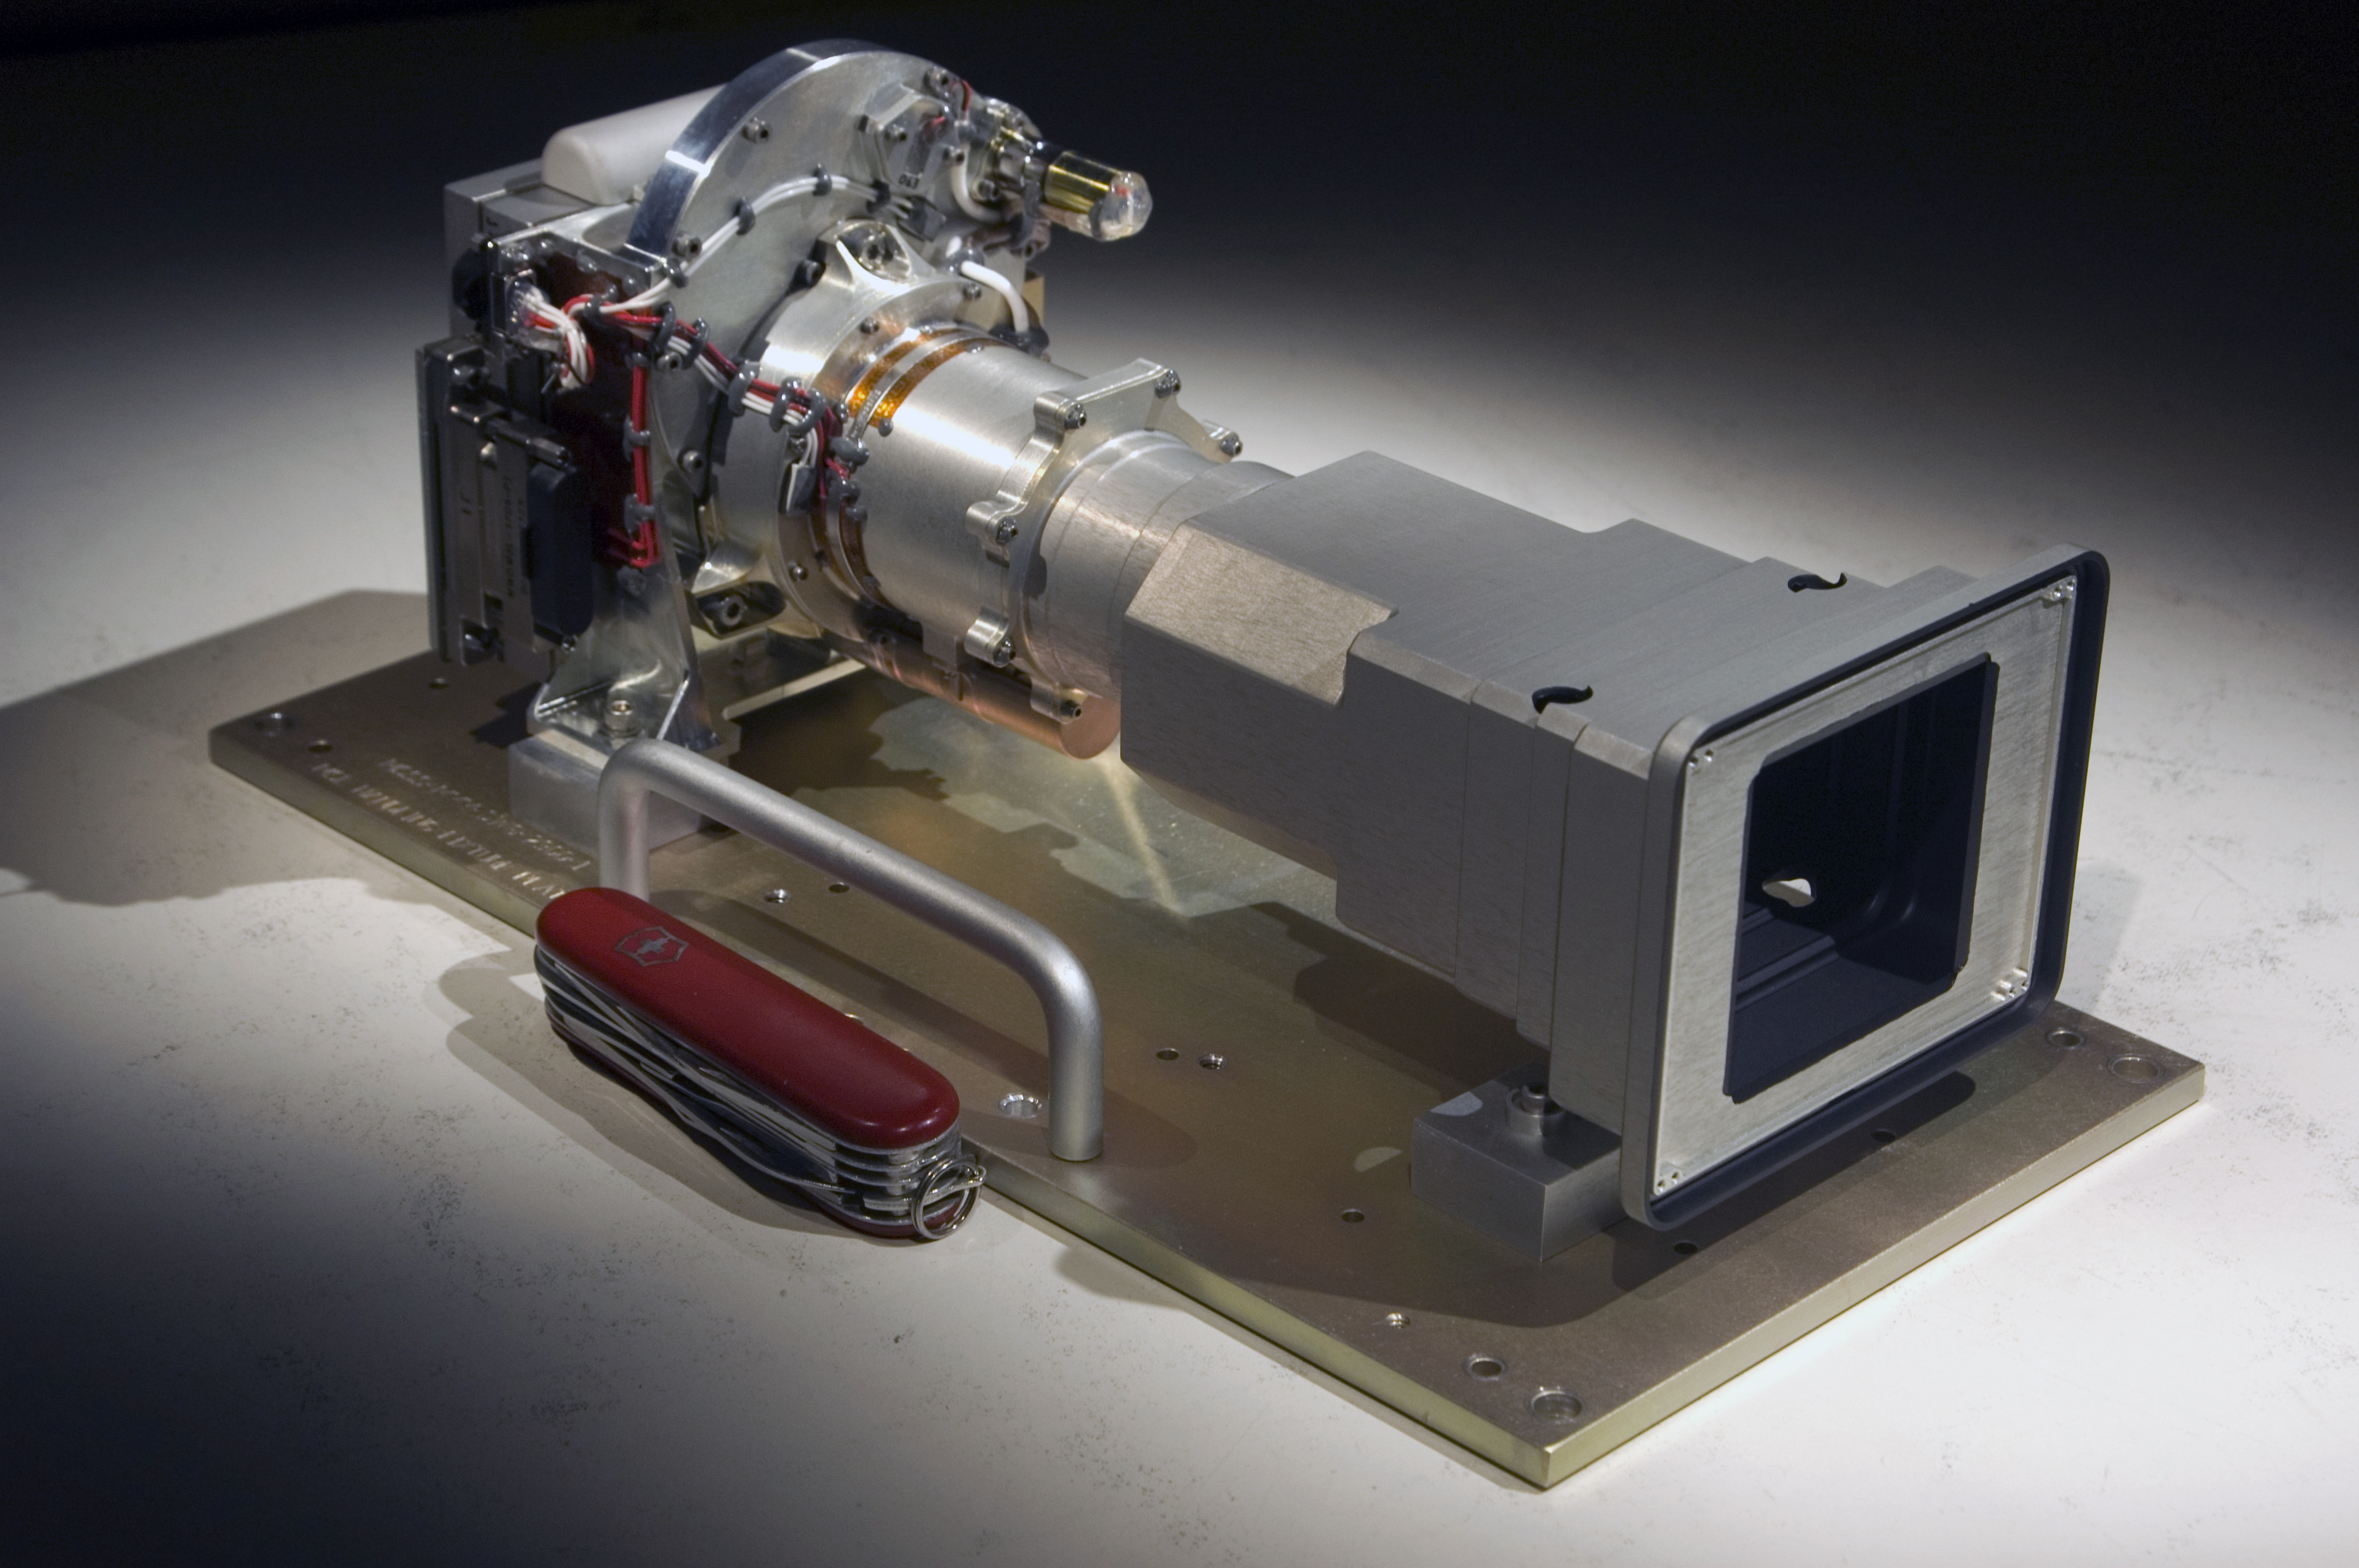

Mastcam 34: Shorter Focal-Length Eye of Mast Camera Pair for Mars Rover

The Mast Camera (Mastcam) instrument for NASA’s Mars Science Laboratory will use a side-by side pair of cameras for examining terrain around the mission’s rover. The instrument delivered in March 2010 by Malin Space Science Systems, San Diego, to NASA’s Jet Propulsion Laboratory, Pasadena, Calif., pairs two cameras with fixed focal lengths: a 34-millimeter focal length for one, shown here, and a 100-millimeter focal length for the other. This one, called Mastcam 34, offers wider-angle viewing while the other, Mastcam 100, offers telephoto capability. Each can provide color images and high-definition video, and they can be combined for stereo views.

This image includes a Swiss Army Knife (88.9 millimeters or 3.5 inches long) for scale. Mastcam 34 is a duplicate of Mastcam 100 except for the lens. Each includes refractive optics, a focus mechanism, a filter wheel, a charge-coupled device (CCD) sensor and associated electronics. The only external indication of which camera is which is that the front baffle opening for the Mastcam 100 is smaller than the front baffle opening of the Mastcam 34.

The Mars Science Laboratory mission is in assembly and testing for launch in autumn 2011 and delivering a rover named Curiosity to Mars in summer 2012.

Credit: NASA/JPL/Malin Space Science Systems